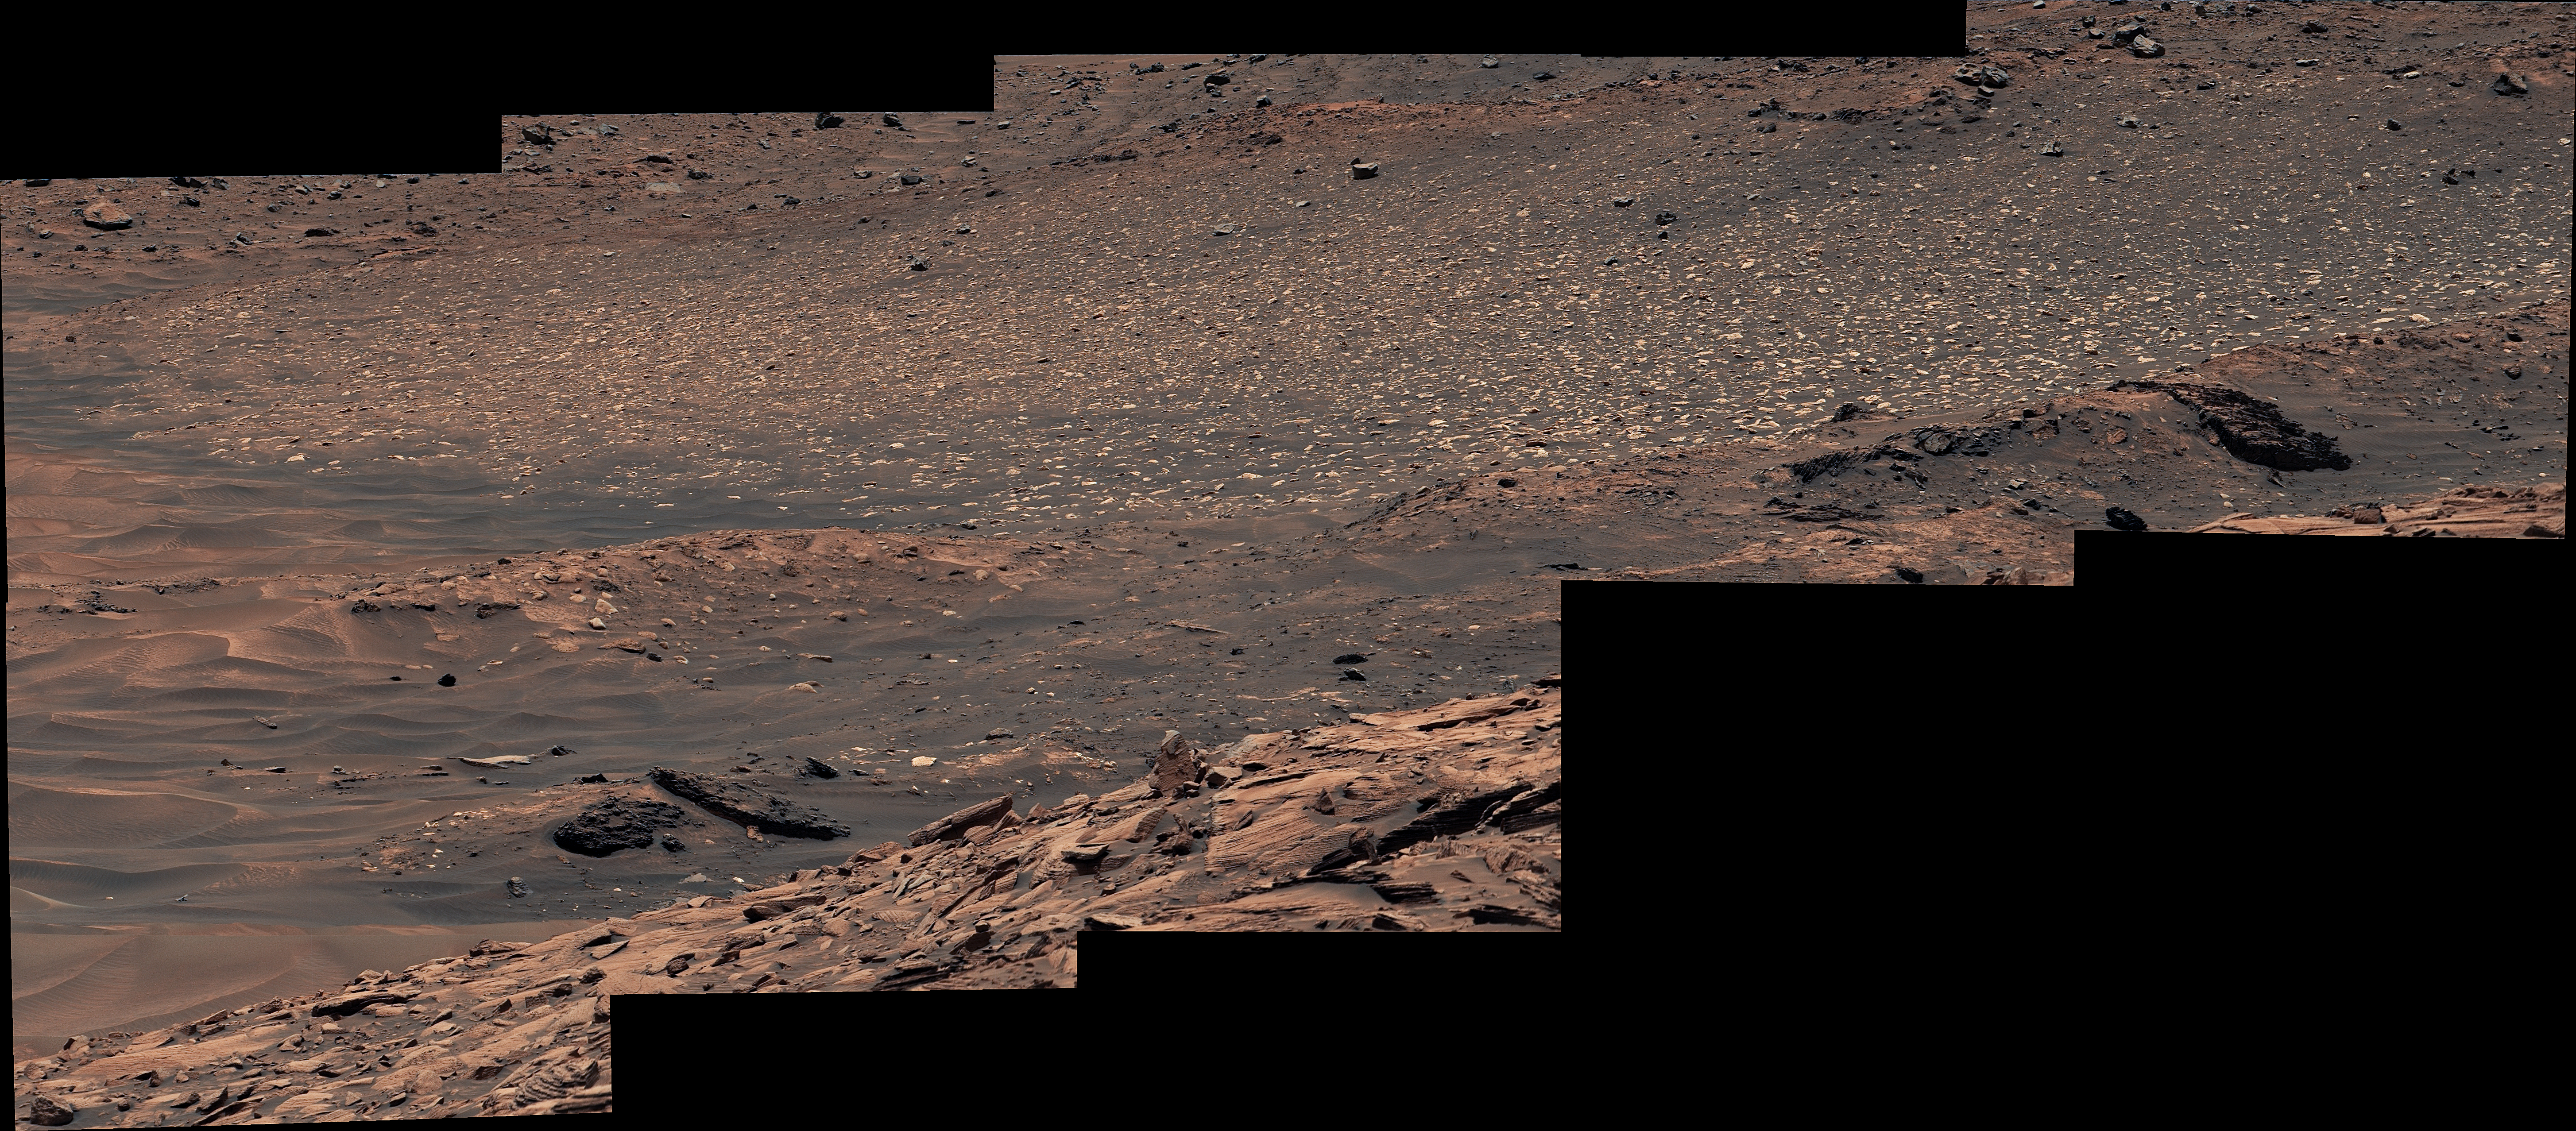

Curiosity Takes a Last Look at Sulfur Stones

NASA’s Curiosity Mars rover used its Mast Camera, or Mastcam, to capture this last look at a field of bright white sulfur stones before leaving Gediz Vallis channel. The field was where the rover made the first discovery of pure sulfur on Mars by driving over a rock and cracking it open to reveal the yellow crystals inside. Scientists are still unsure exactly why these pure sulfur rocks formed here.

This panorama is made up of eight images captured on Oct. 11, 2024, the 4,331st Martian day, or sol, of the mission. The color has been adjusted to match lighting conditions as the human eye would see them on Earth.

Curiosity was built by NASA’s Jet Propulsion Laboratory, which is managed by Caltech in Pasadena, California. JPL leads the mission on behalf of NASA’s Science Mission Directorate in Washington.

Credit: NASA/JPL-Caltech/MSSS